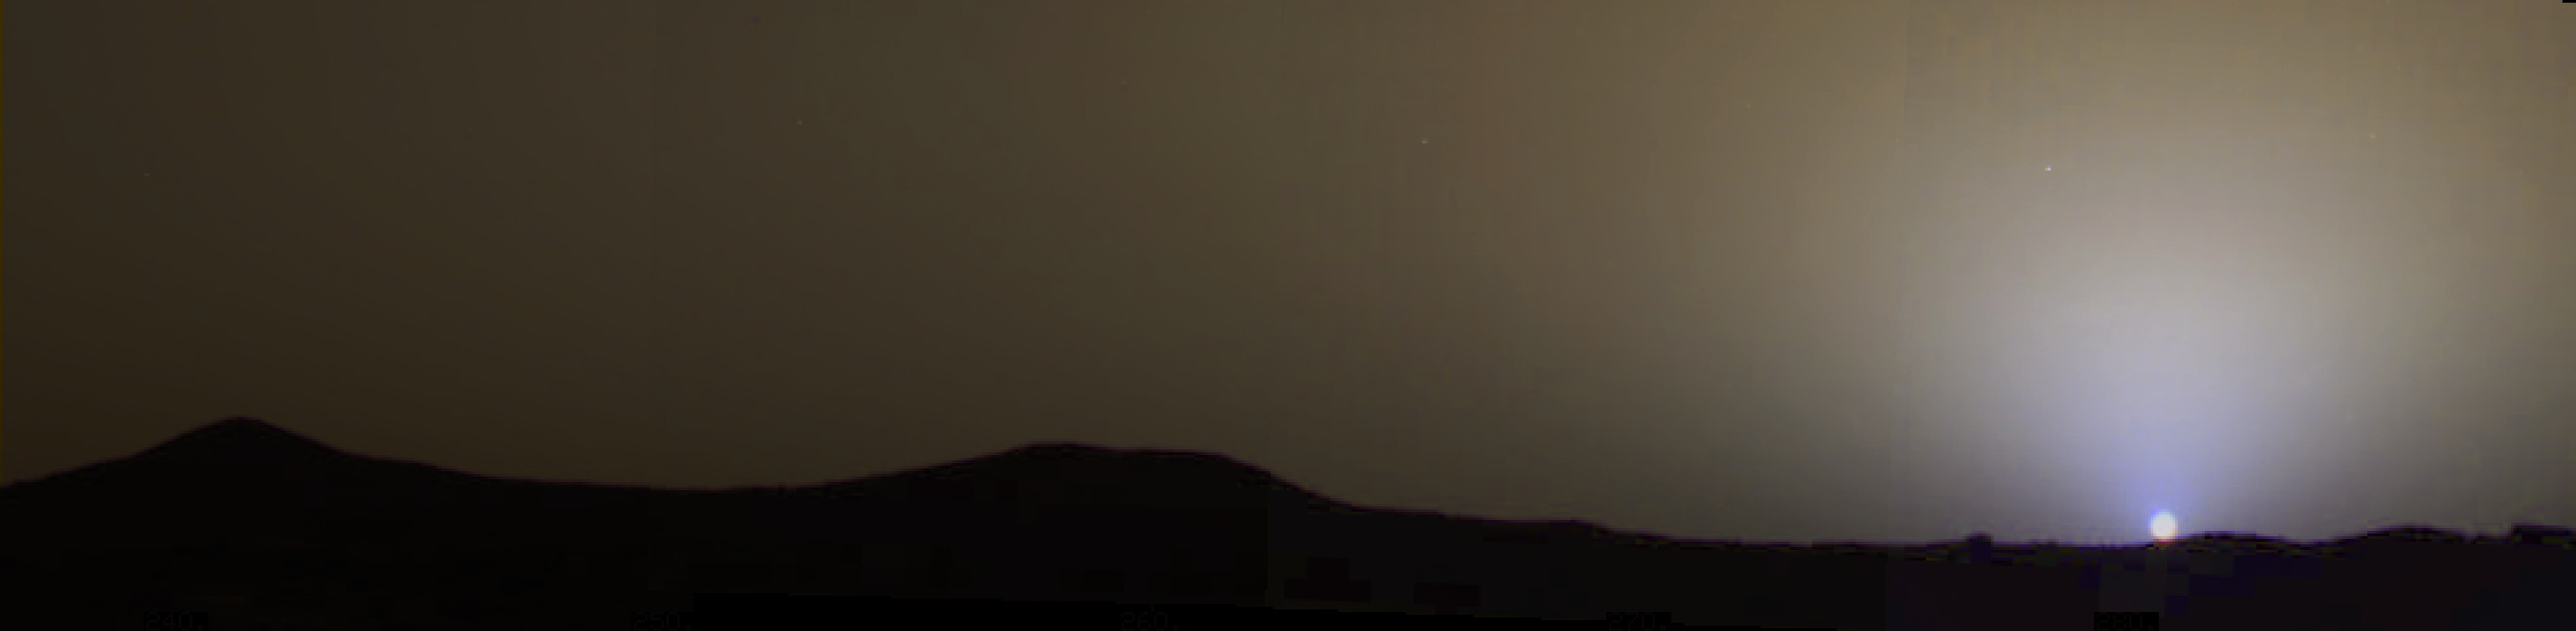

True Color of Mars – Pathfinder Sol 24 at 4 PM

The brownish gray sky as it would be seen by an observer on Mars in this four-frame, true color mosaic taken on sol 24 (at approximately 1610 LST). The twin peaks can be seen on the horizon. The sky near the sun is a pale blue color. Azimuth extent is 60° and elevation extent is approximately 12°degrees. A description of the techniques used to generate this color image from IMP data can be found in Maki et al., 1999 (see full reference in Image Note). Note: a calibrated output device is required accurately reproduce the correct colors.

Mars Pathfinder is the second in NASA’s Discovery program of low-cost spacecraft with highly focused science goals. The Jet Propulsion Laboratory, Pasadena, CA, developed and manages the Mars Pathfinder mission for NASA’s Office of Space Science, Washington, D.C. JPL is an operating division of the California Institute of Technology (Caltech). The IMP was developed by the University of Arizona Lunar and Planetary Laboratory under contract to JPL. Peter Smith is the Principal investigator.

Photojournal note: Sojourner spent 83 days of a planned seven-day mission exploring the Martian terrain, acquiring images, and taking chemical, atmospheric and other measurements. The final data transmission received from Pathfinder was at 10:23 UTC on September 27, 1997. Although mission managers tried to restore full communications during the following five months, the successful mission was terminated on March 10, 1998.

Credit: NASA/JPL